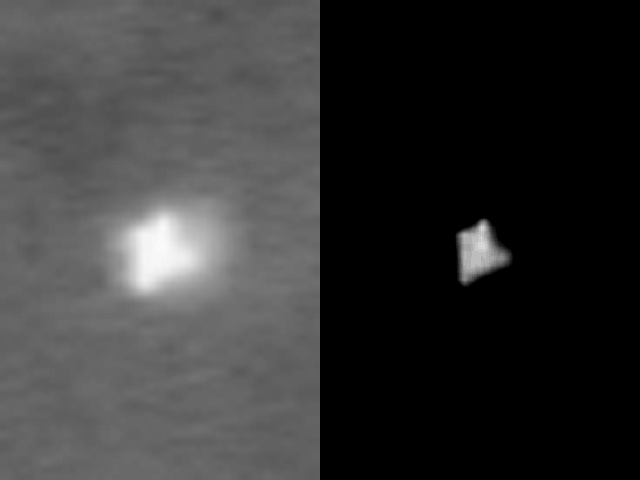

Spirit’s Successful Landing

The bright triangle seen in these images is Spirit’s lander resting at the Gusev Crater landing site on Mars after a nerve-wracking entry, descent and landing process on Jan. 3, 2004. The left image was taken by the camera on board the orbiting Mars Global Surveyor on Jan. 19, 2004. The right image is the same image enhanced to show the contrast between the lander and the martian surface. The rover is not visible in this image due to the bright glare of the lander.

Credit: NASA/JPL/MSSS